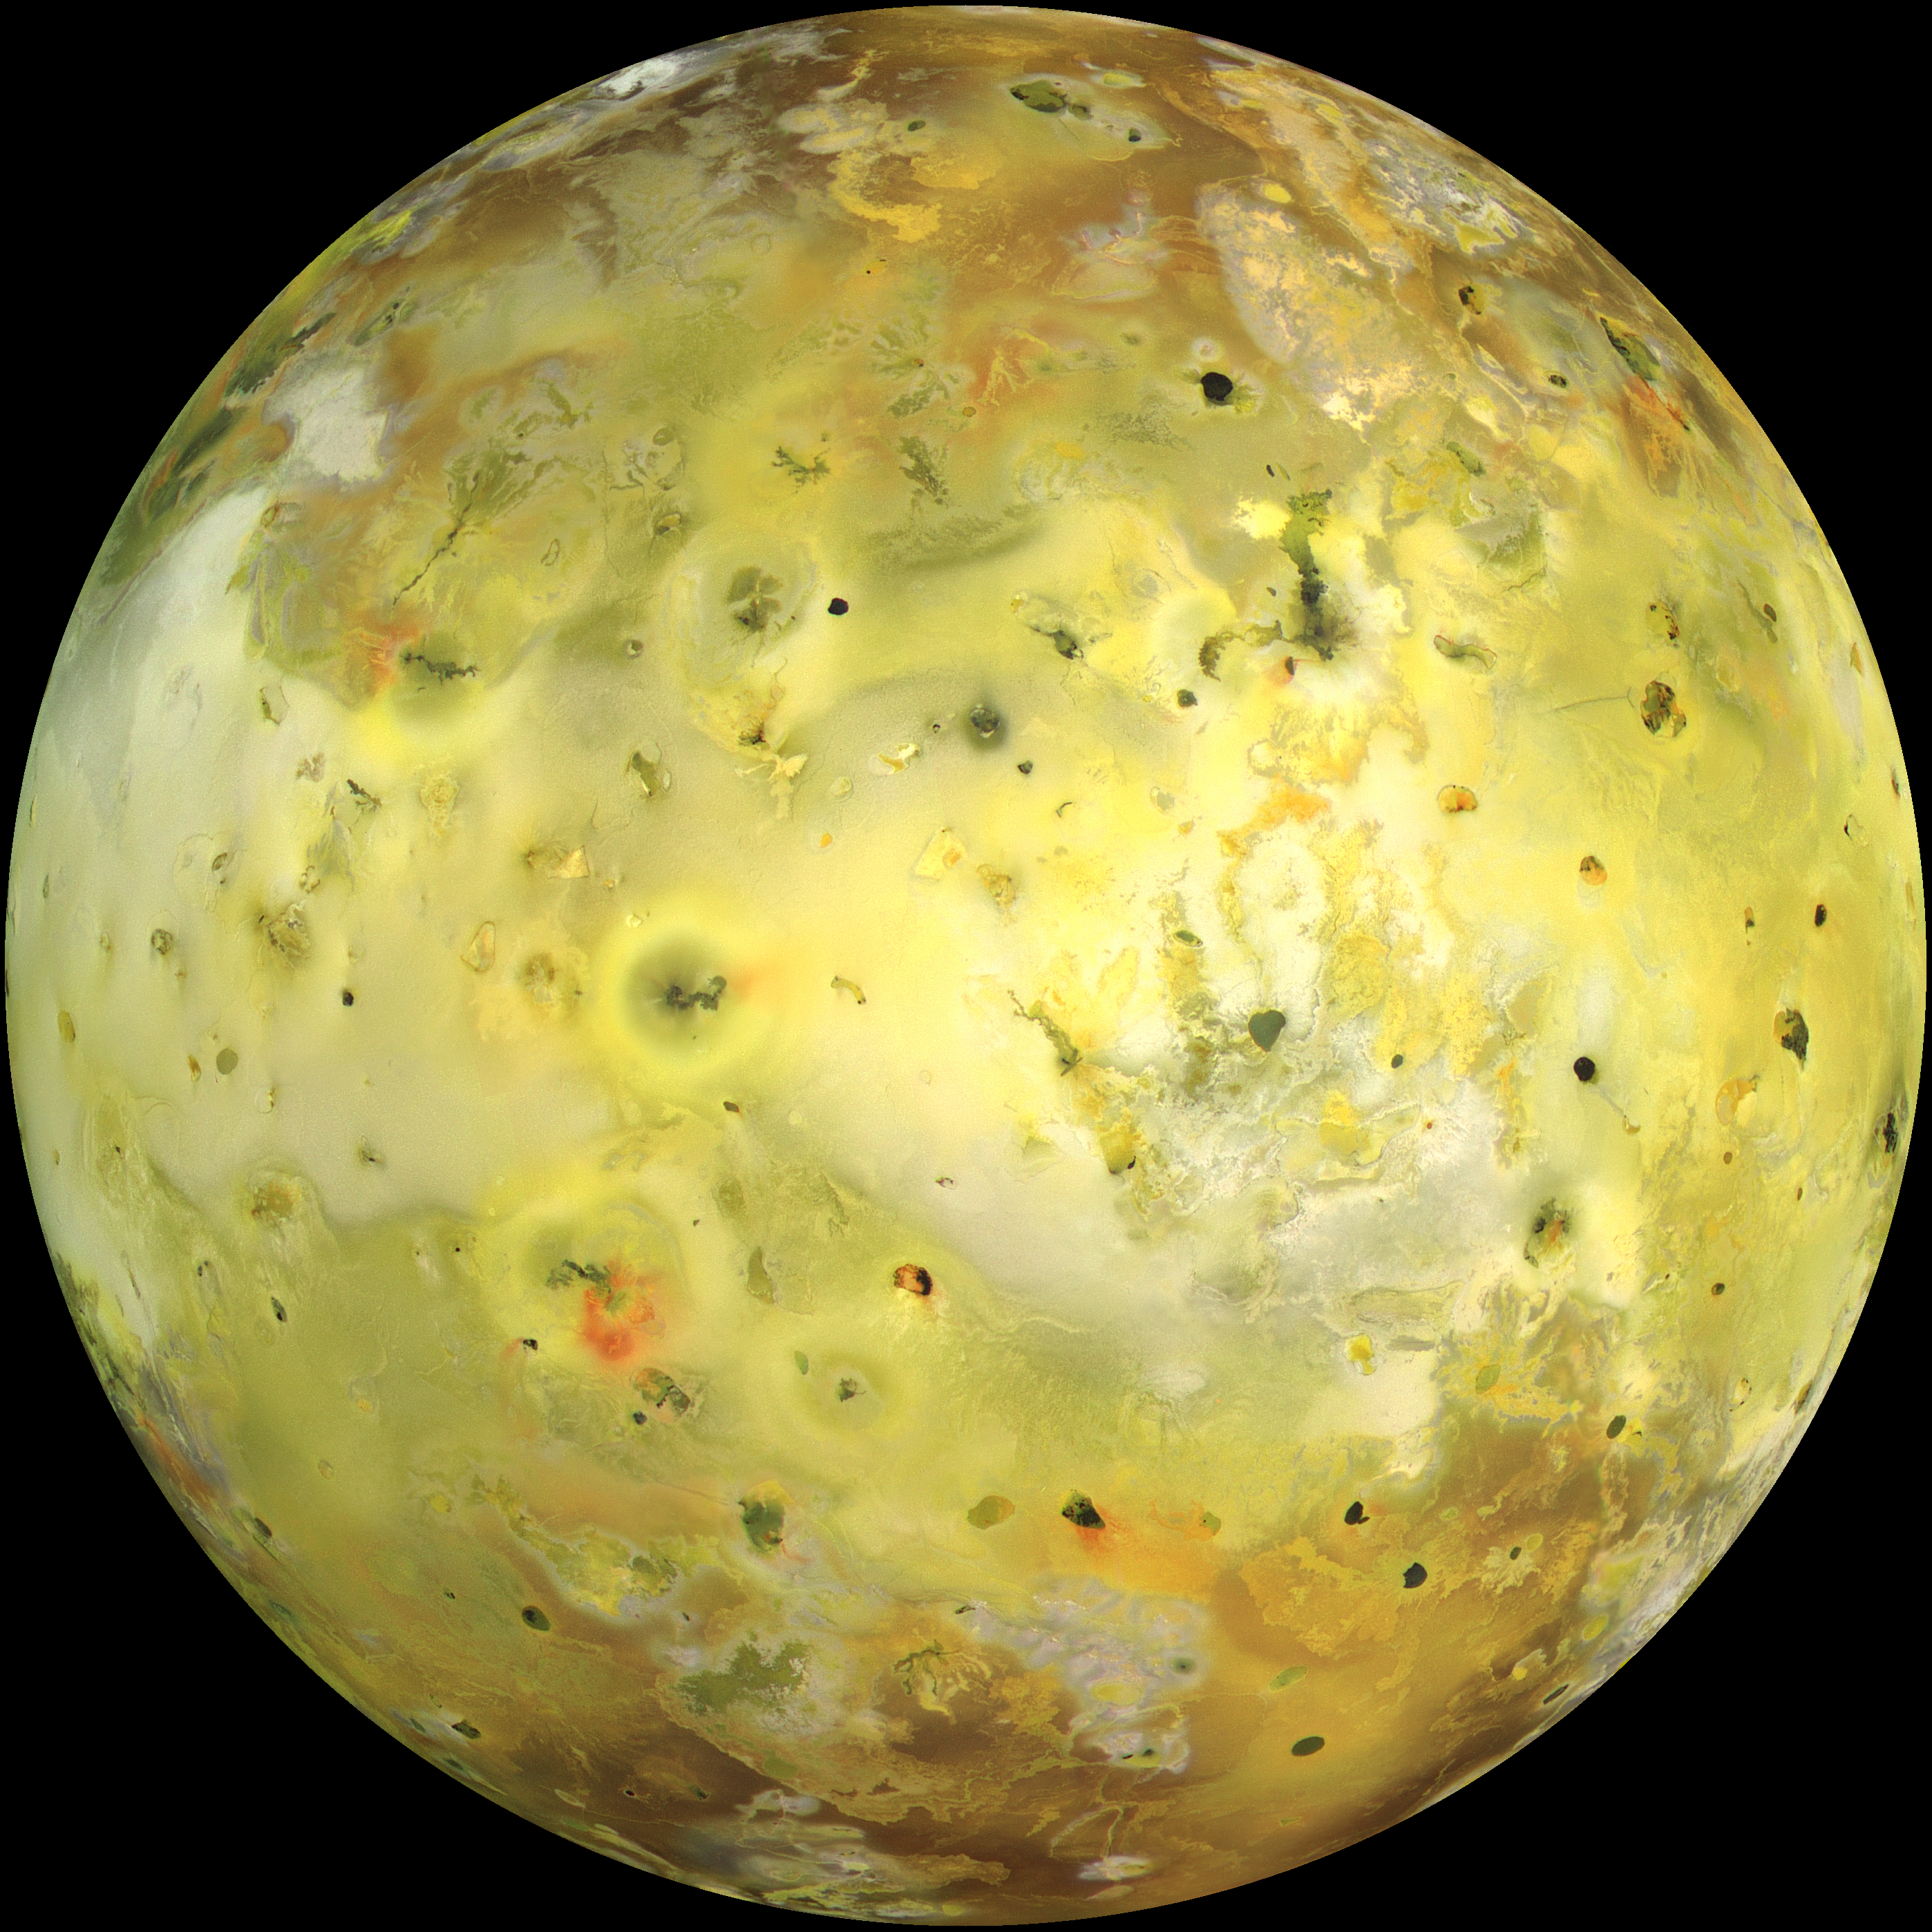

Global image of Io (true color)

NASA’s Galileo spacecraft acquired its highest resolution images of Jupiter’s moon Io on 3 July 1999 during its closest pass to Io since orbit insertion in late 1995. This color mosaic uses the near-infrared, green and violet filters (slightly more than the visible range) of the spacecraft’s camera and approximates what the human eye would see. Most of Io’s surface has pastel colors, punctuated by black, brown, green, orange, and red units near the active volcanic centers. A false color version of the mosaic has been created to enhance the contrast of the color variations.

The improved resolution reveals small-scale color units which had not been recognized previously and which suggest that the lavas and sulfurous deposits are composed of complex mixtures (Cutout A of false color image). Some of the bright (whitish), high-latitude (near the top and bottom) deposits have an ethereal quality like a transparent covering of frost (Cutout B of false color image). Bright red areas were seen previously only as diffuse deposits. However, they are now seen to exist as both diffuse deposits and sharp linear features like fissures (Cutout C of false color image). Some volcanic centers have bright and colorful flows, perhaps due to flows of sulfur rather than silicate lava (Cutout D of false color image). In this region bright, white material can also be seen to emanate from linear rifts and cliffs.

Galileo will make two close passes of Io beginning in October of this year. Most of the high-resolution targets for these flybys are seen on the hemisphere shown here.

North is to the top of the picture and the sun illuminates the surface from almost directly behind the spacecraft. This illumination geometry is good for imaging color variations, but poor for imaging topographic shading. However, some topographic shading can be seen here due to the combination of relatively high resolution (1.3 kilometers or 0.8 miles per picture element) and the rugged topography over parts of Io. The image is centered at 0.3 degrees north latitude and 137.5 degrees west longitude. The resolution is 1.3 kilometers (0.8 miles) per picture element. The images were taken on 3 July 1999 at a range of about 130,000 kilometers (81,000 miles) by the Solid State Imaging (SSI) system on NASA’s Galileo spacecraft during its twenty-first orbit.

The Jet Propulsion Laboratory, Pasadena, CA manages the Galileo mission for NASA’s Office of Space Science, Washington, DC.

Credit: NASA/JPL/University of Arizona